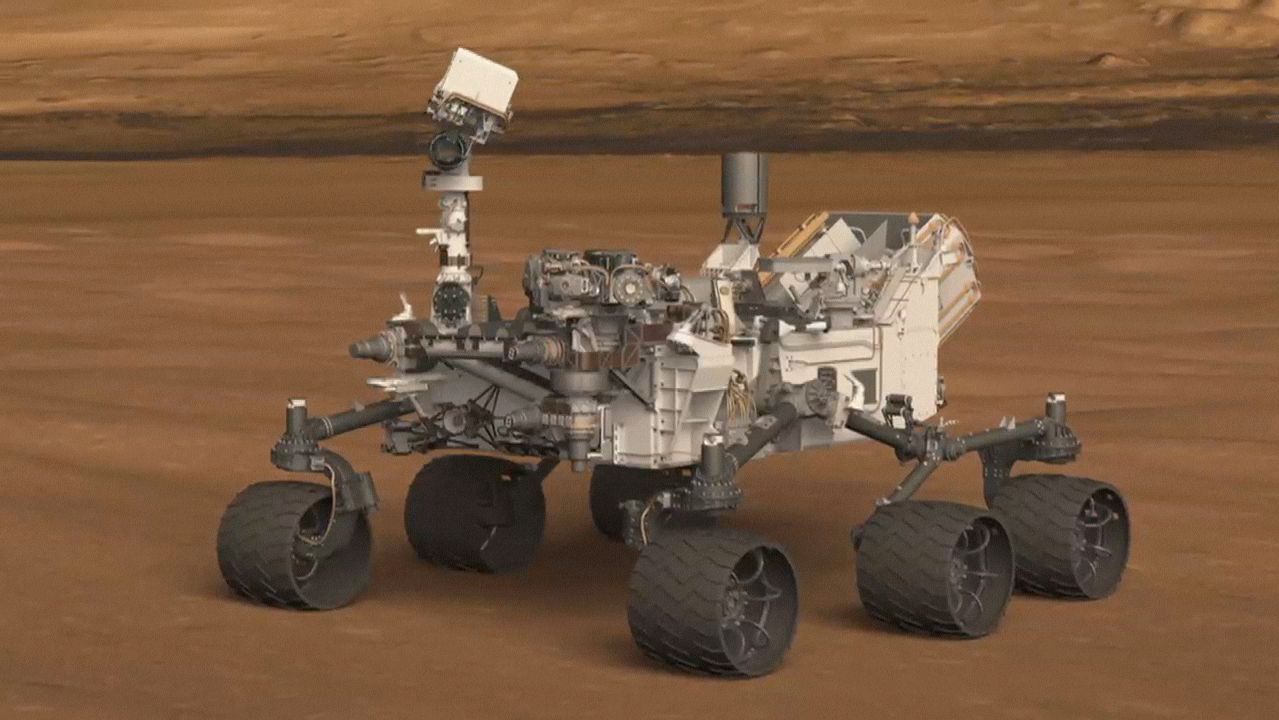

Curiosity’s Hazard Cameras Ready for Action

This artist’s animation shows the location of a set of Hazard-Avoidance cameras on the back of NASA’s Curiosity rover. Each camera is protected by a clear dust cover, shown here popping off.

NASA’s Jet Propulsion Laboratory, a division of the California Institute of Technology, Pasadena, manages the Mars Science Laboratory mission for the NASA Science Mission Directorate, Washington.

Credit: NASA/JPL-Caltech